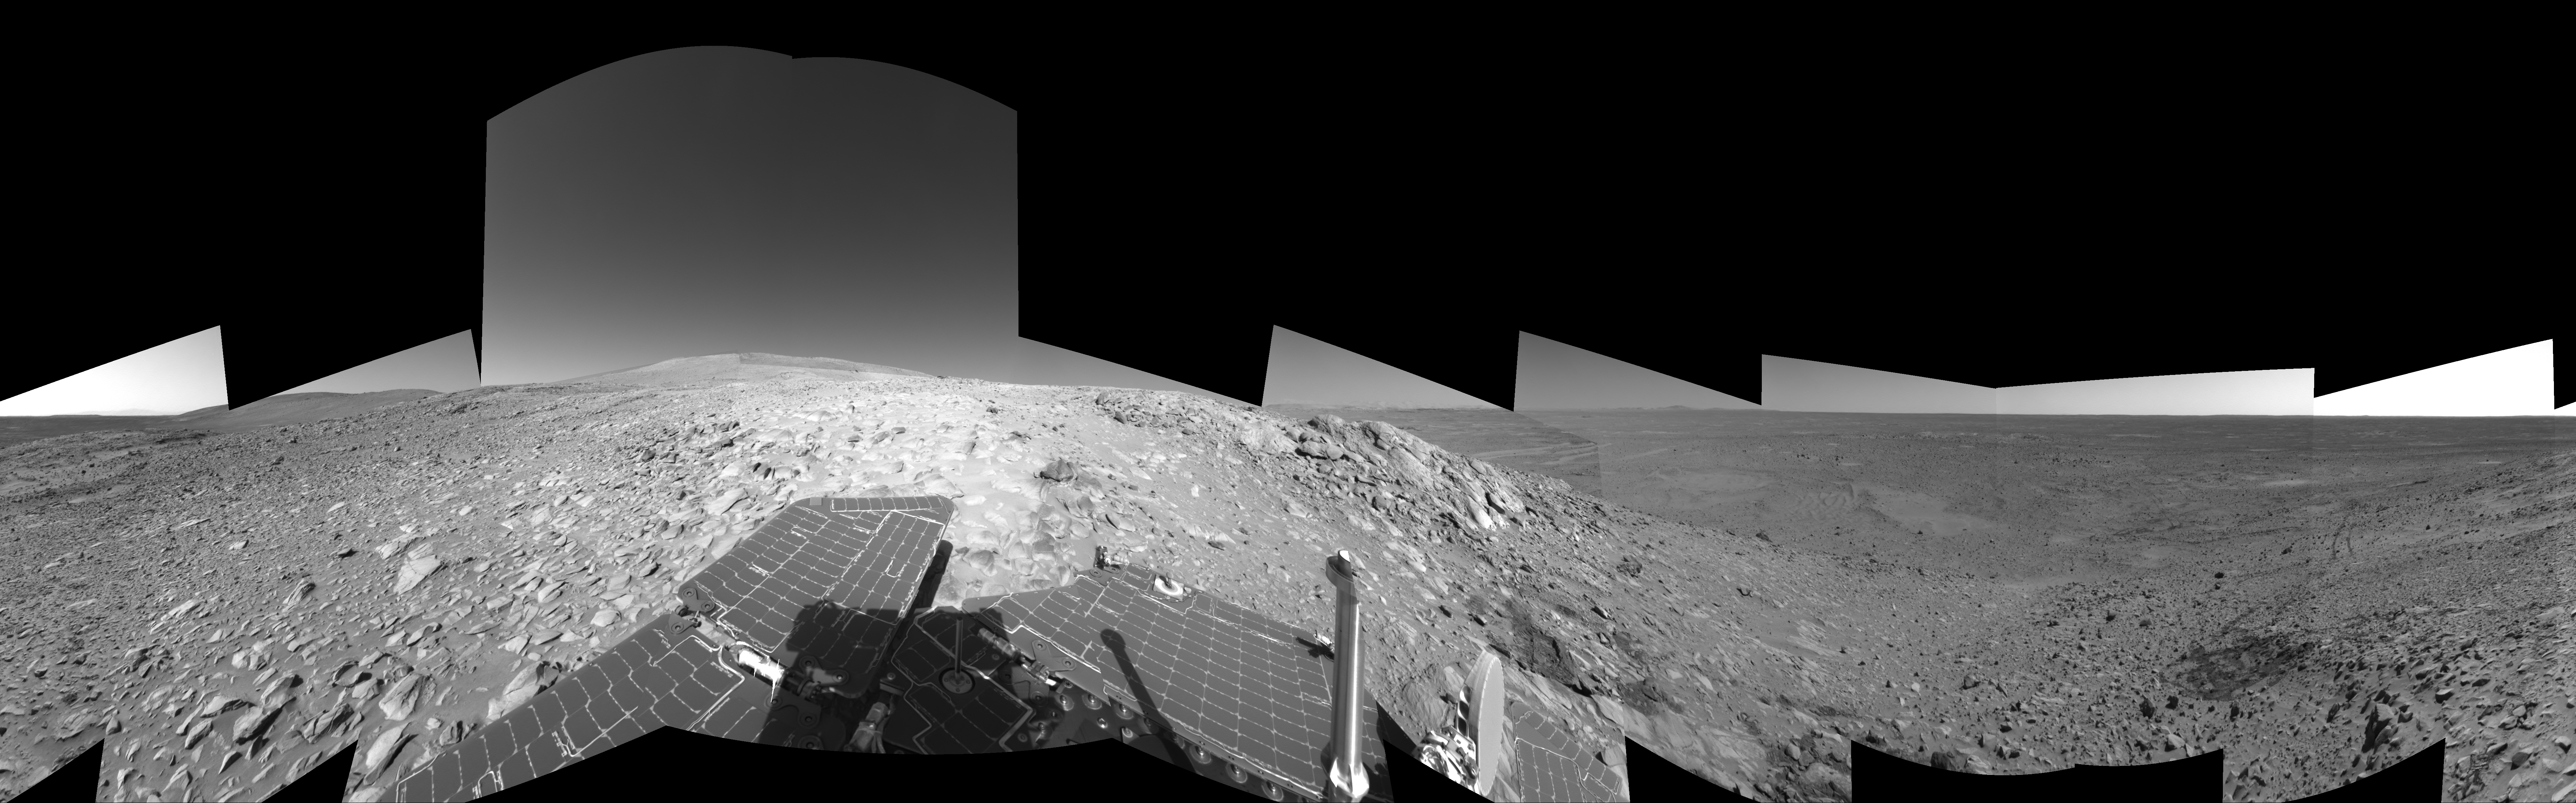

Making Tracks on Mars (right-eye)

NASA’s Mars Exploration Rover Spirit has been making tracks on Mars for seven months now, well beyond its original 90-day mission. The rover traveled more than 3 kilometers (2 miles) to reach the “Columbia Hills” pictured here. In this 360-degree view of the rolling martian terrain, its wheel tracks can be seen approaching from the northwest (right side of image).

Spirit’s navigation camera took the images that make up this mosaic on sols 210 and 213 (Aug. 5 and Aug. 8, 2004). The rover is now conducting scientific studies of the local geology on the “Clovis” outcrop of the “West Spur” region of the “Columbia Hills.” The view is presented in a cylindrical-perspective projection with geometrical seam correction. This is the right-eye view of a stereo pair. Scientists plan for Spirit to take a color panoramic image from this location.

Credit: NASA/JPL